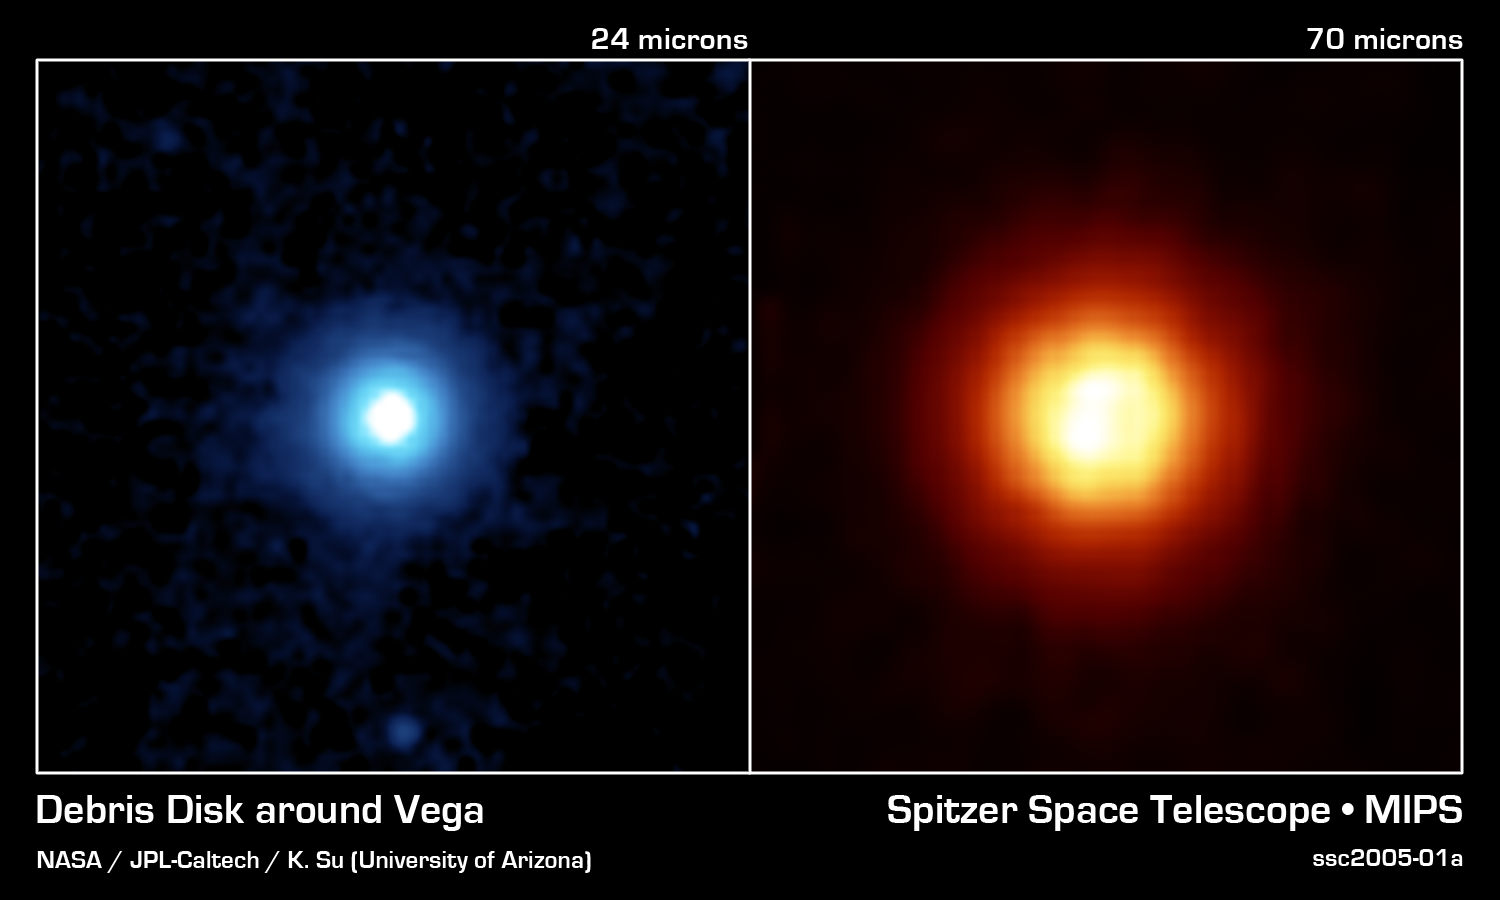

Tiny Particles, So Far Away

NASA's Spitzer Space Telescope recently captured these images of the star Vega, located 25 light years away in the constellation Lyra. Spitzer was able to detect the heat radiation from the cloud of dust around the star and found that the debris disk is much larger than previously thought.This side-by-side comparison, taken by Spitzer's multiband imaging photometer, shows the warm infrared glows from dust particles orbiting the star at wavelengths of 24 microns (on the left in blue) and 70 microns (on the right in red).Both images show a very large, circular and smooth debris disk. The disk radius extends to at least 815 astronomical units. (One astronomical unit is the distance from Earth to the Sun, which is 150-million kilometers or 93-million miles).Scientists compared the surface brightness of the disk in the infrared wavelengths to determine the temperature distribution of the disk and then refer the corresponding particle size in the disk. Most of the particles in the disk are only a few microns in size, or 100 times smaller than a grain of Earth sand.These fine dust particles originate from collisions of embryonic planets near the star at a radius of approximately 90 astronomical units, and are then blown away by Vega's intense radiation. The mass and short lifetime of these small particles indicate that the disk detected by Spitzer is the aftermath of a large and relatively recent collision, involving bodies perhaps as big as the planet Pluto.The images are 3 arcminutes on each side. North is oriented upward and east is to the left.

Credit: NASA/JPL-Caltech/K. Su (University of Arizona)